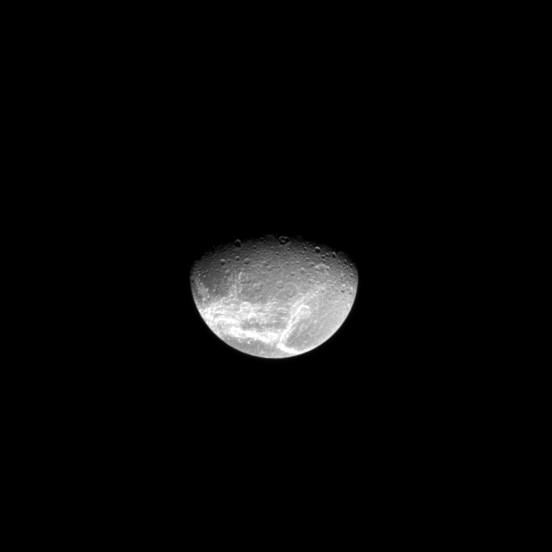

Looking Down on Dione

Craters dot Dione’s high northern latitudes, and, farther south, wispy fractures stretch across the moon’s equator and mid-latitudes.

To learn more about Dione’s wisps, see PIA09764.

Lit terrain seen here is on the trailing hemisphere of Dione (1123 kilometers, or 698 miles across). The north pole of Dione lies in darkness just to the right of the middle of the terminator. The image was taken in visible light with the Cassini spacecraft narrow-angle camera on March 29, 2009. The view was acquired at a distance of approximately 1.1 million kilometers (684,000 miles) from Dione and at a Sun-Dione-spacecraft, or phase, angle of 63 degrees. Image scale is 7 kilometers (4 miles) per pixel.

The Cassini-Huygens mission is a cooperative project of NASA, the European Space Agency and the Italian Space Agency. The Jet Propulsion Laboratory, a division of the California Institute of Technology in Pasadena, manages the mission for NASA’s Science Mission Directorate, Washington, D.C. The Cassini orbiter and its two onboard cameras were designed, developed and assembled at JPL. The imaging operations center is based at the Space Science Institute in Boulder, Colo.

Credit: NASA/JPL/Space Science Institute